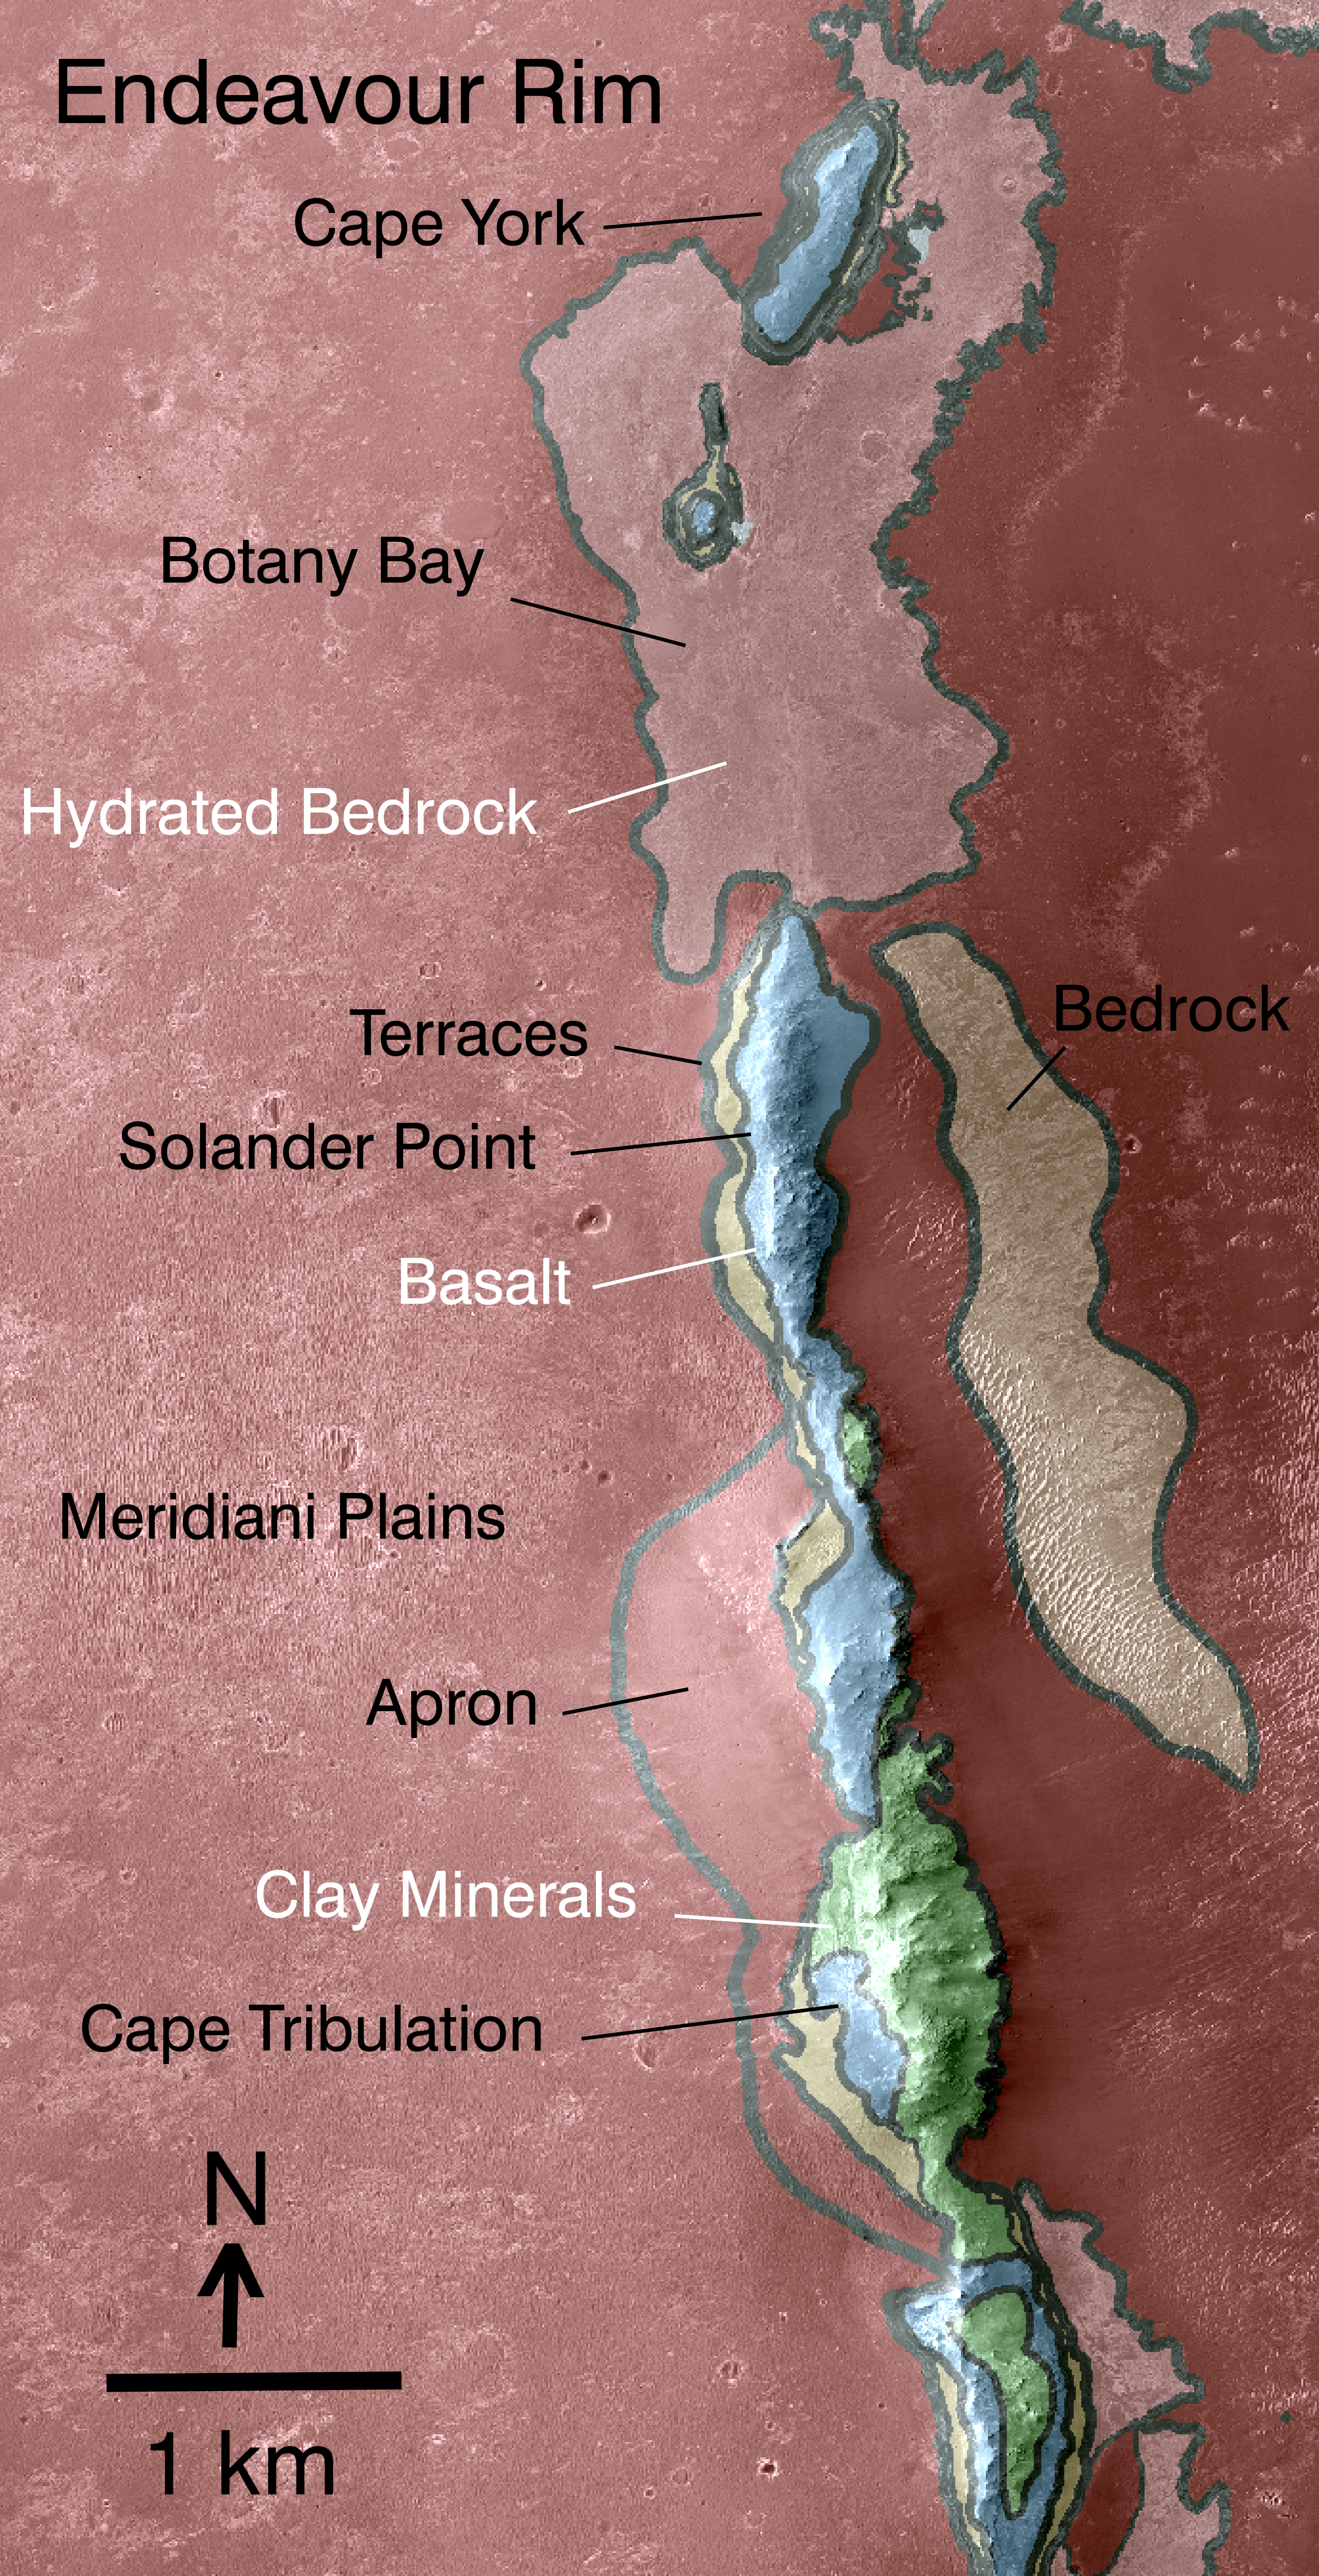

Geologic Map, West Rim of Endeavour Crater, Mars

Non-annotated image

This map indicates some of the geological information gained from orbital observations of Endeavour Crater, which has been the long-term destination for NASA’s Mars Exploration Rover Opportunity since mid-2008.

Endeavour Crater is about 22 kilometers (14 miles) in diameter. As indicated by the scale bar of one kilometer (0.6 mile), this map covers only a small portion of the crater’s western rim. A discontinuous ridge runs north-south, exposing basalt (coded blue) and clay minerals (coded green) believed to be from a time in Martian history before the deposition of sulfates on the portions of the Meridiani Plains region that Opportunity has seen during the rover’s first seven years on Mars.

The rover team plans to begin Opportunity’s exploration of the Endeavour rim near “Cape York,” which is about 6.5 kilometers (4 miles) from the rover’s location in mid-December 2010. Cape York is nearly surrounded by exposures of hydrated bedrock. From there, the planned exploration route goes south along the rim fragment “Solander Point,” to “Cape Tribulation,” where clay minerals have been detected.

This geological map is based on observations by the Compact Reconnaissance Imaging Spectrometer for Mars (CRISM) on NASA’s Mars Reconnaissance Orbiter.

Credit: NASA/JPL-Caltech/JHUAPL